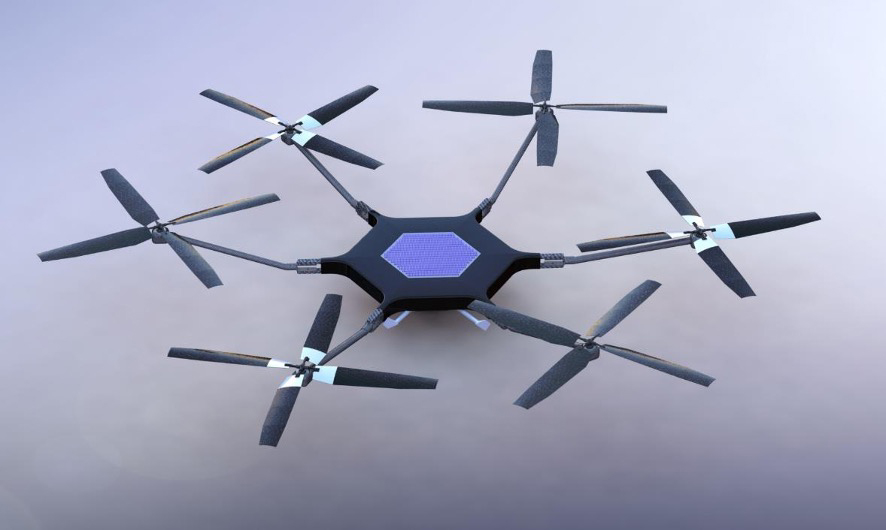

Model of Proposed Mars Science Helicopter

A model of NASA’s Mars Science Helicopter concept is shown in this photo. This helicopter concept is a more capable proposed follow-on to NASA’s Ingenuity Mars Helicopter, which arrived at the Red Planet in the belly of the agency’s Perseverance rover in February 2021.

The six-rotor Mars Science Helicopter could be used during future Mars missions to serve as an aerial scout, carrying between 4.5 and 11 pounds (2 to 5 kilograms) of payload, including science instruments, and studying terrain that rovers can’t reach.

It remains in early conceptual and design stages. The proposed design is the product of collaboration between JPL, NASA’s Ames Research Center in California’s Silicon Valley, and AeroVironment Inc.

Credit: NASA